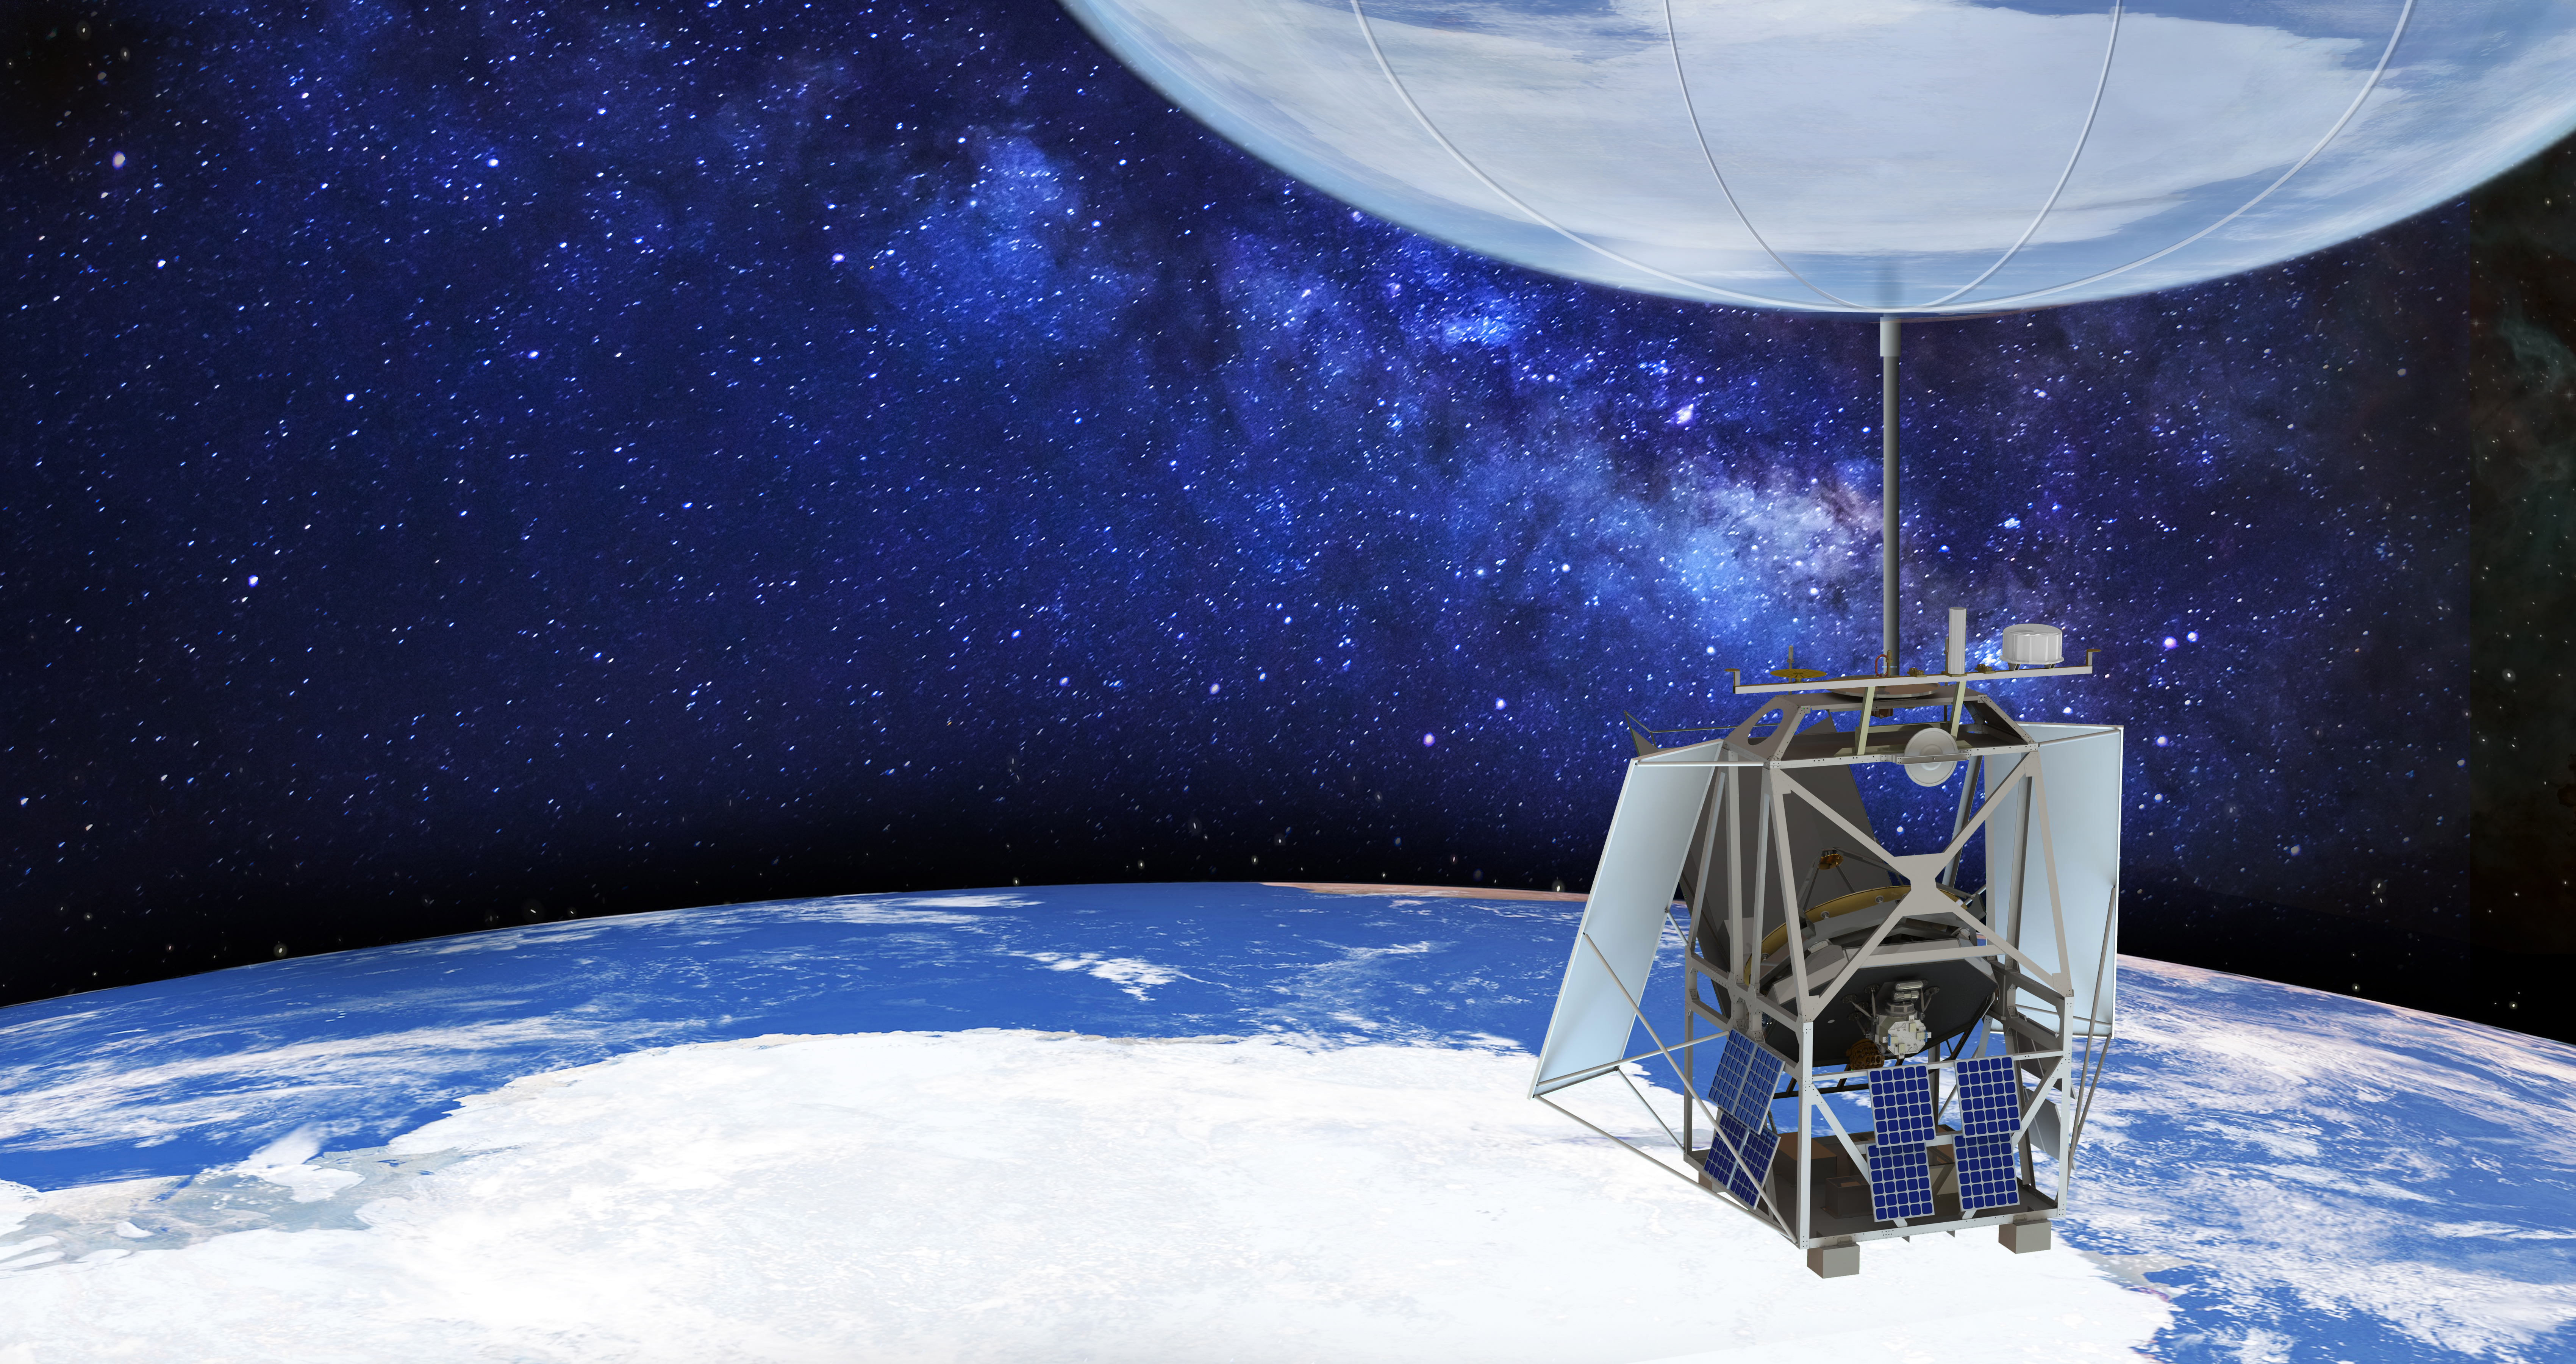

ASTHROS Mission in Flight (Illustration)

NASA’s Astrophysics Stratospheric Telescope for High Spectral Resolution Observations at Submillimeter-wavelengths (ASTHROS), seen in this illustration, is a high-altitude balloon mission for studying astrophysical phenomena. Scheduled to launch no earlier than December 2023 from the agency’s Long Duration Balloon Camp near McMurdo Station in Antarctica, ASTHROS will aim to fly for 21 to 28 days at an altitude of about 130,000 feet (24.6 miles or 40 kilometers). At that altitude, ASTHROS can observe wavelengths of light blocked by Earth’s atmosphere.

When fully inflated, the 40 million-cubic-foot helium balloon will be about 400 feet (150 meters) wide, or roughly the size of a football stadium. The ASTHROS telescope features a lightweight 8.4-foot (2.5-meter) primary mirror to collect far-infrared light – one of the largest to ever fly on a high-altitude balloon mission. Balloon missions typically cost less than space missions and take less time to move from early planning to deployment. They also employ new technologies that can then be used on future space missions.

The mission’s main science goal is to study stellar feedback, the process by which living stars disperse and reshape clouds of gas and dust that may eventually form new stars. Feedback regulates star formation in many galaxies, and too much can halt star formation entirely. ASTHROS will look at several star-forming regions in our galaxy where feedback takes place, and at distant galaxies containing millions of stars to see how feedback plays out at large scales and in different environments.

A division of Caltech in Pasadena, California, NASA’s Jet Propulsion Laboratory manages the ASTHROS mission for the Astrophysics Division of the agency’s Science Mission Directorate in Washington. JPL is also building the mission’s scientific payload. The Johns Hopkins University Applied Physics Laboratory in Laurel, Maryland, is developing the gondola and pointing systems. The payload cryocooler was developed by Lockheed Martin under NASA’s Advanced Cryocooler Technology Development Program. Other key partners include Arizona State University and the University of Miami. ASTHROS’ high-performance carbon fiber parts were produced by Persico Marine in Nembro, Italy, and Lamiflex S.p.A in Ponte Nossa, Italy.

NASA’s Scientific Balloon Program, and its Columbia Science Balloon Facility, in Palestine, Texas, will provide the balloon and launch services.

ASTHROS will be launched from NASA’s Long Duration Balloon Facility in Antarctica, near McMurdo Station. McMurdo Station is managed by the National Science Foundation through the U.S. Antarctic Program.

Credit: NASA/JPL-Caltech